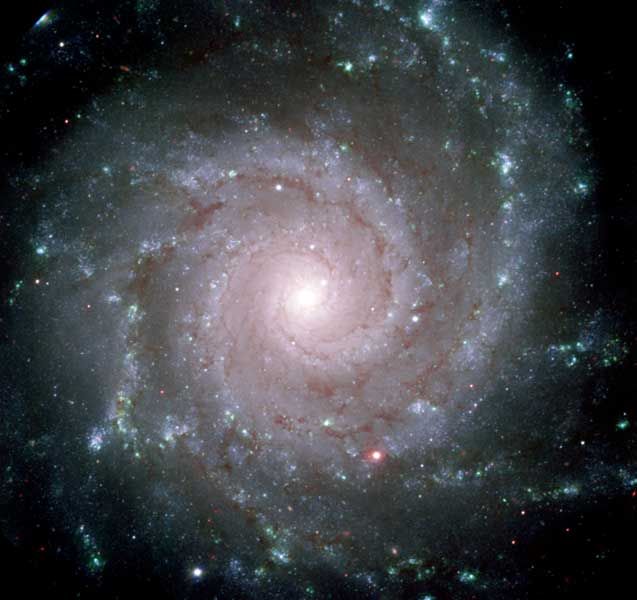

Gemini North GMOS Image of M74

Imaged by the Gemini Observatory and Hubble Space Telescope (HST) less than a year prior to the gigantic explosion, the star is located in the nearby galaxy M74 in the constellation of Pisces. This image of M74 (NGC 628) was obtained by the 8.1-meter Gemini North Telescope on Mauna Kea Hawaii using the newly commissioned Gemini Multi-Object Spectrograph. To make the color image, three images were combined to make this red, green and blue composite. The three images were obtained on the night of August 13-14, 2001. These observations allowed a team of European astronomers led by Dr. Stephen Smartt of the University of Cambridge, England to verify theoretical models showing how a star like this can meet such a violent fate.

Credit: NASA, ESA and the GMOS Commissioning Team (Gemini Observatory)